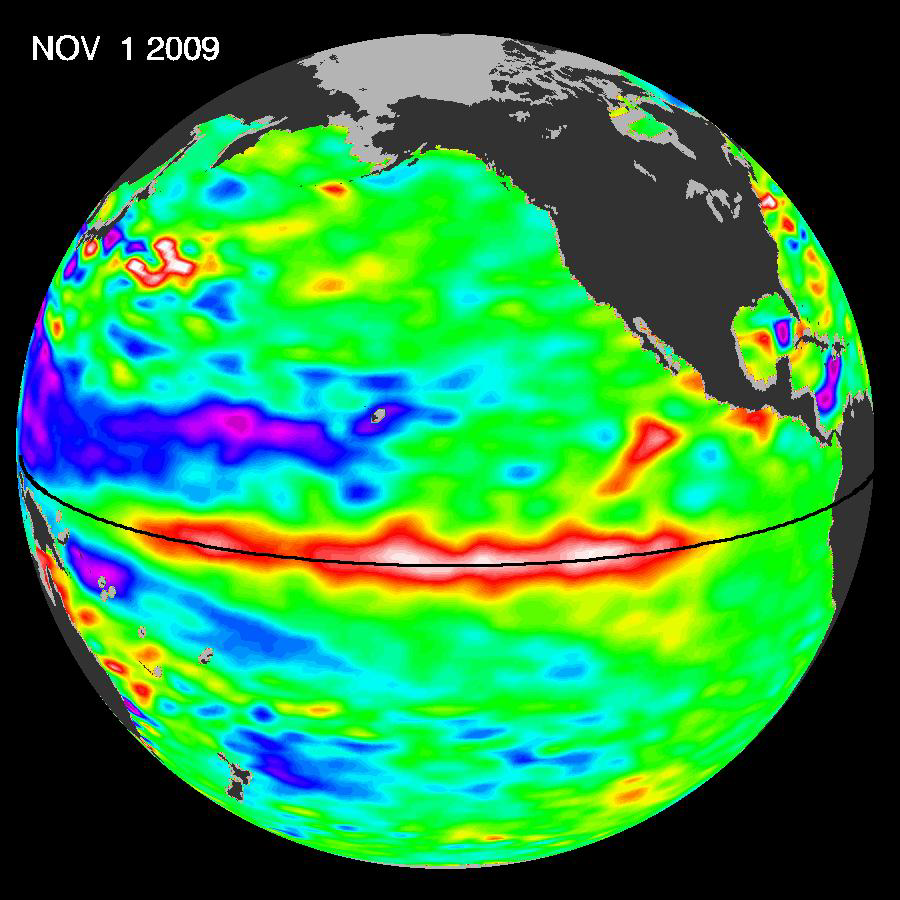

El Niño Pumping Up, Warm Kelvin Wave Surges Toward South America

El Niño is experiencing a late-fall resurgence. Recent sea-level height data from the NASA/European Ocean Surface Topography Mission/Jason-2 oceanography satellite show that a large-scale, sustained weakening of trade winds in the western and central equatorial Pacific during October has triggered a strong, eastward moving, wave of warm water, known as a Kelvin wave. In the central and eastern equatorial Pacific, this warm wave appears as the large area of higher-than-normal sea surface heights (warmer-than-normal sea surface temperatures) between 170 degrees east and 100 degrees west longitude. A series of similar, weaker events that began in June 2009 initially triggered and has sustained the present El Niño condition.

This image was created with data collected by the U.S./European satellite during a 10-day period centered on November 1, 2009. It shows a red and white area in the central and eastern equatorial Pacific that is about 10 to 18 centimeters (4 to 7 inches) above normal. These regions contrast with the western equatorial Pacific, where lower-than-normal sea levels (blue and purple areas) are between 8 to 15 centimeters (3 and 6 inches) below normal. Along the equator, the red and white colors depict areas where sea surface temperatures are more than one to two degrees Celsius above normal (two to four degrees Fahrenheit).

“In the American west where we are struggling under serious drought conditions, this late-fall charge by El Niño is a pleasant surprise, upping the odds for much needed rain and an above-normal winter snowpack,” said JPL oceanographer Bill Patzert.

Credit: NASA/JPL Ocean Surface Topography Team